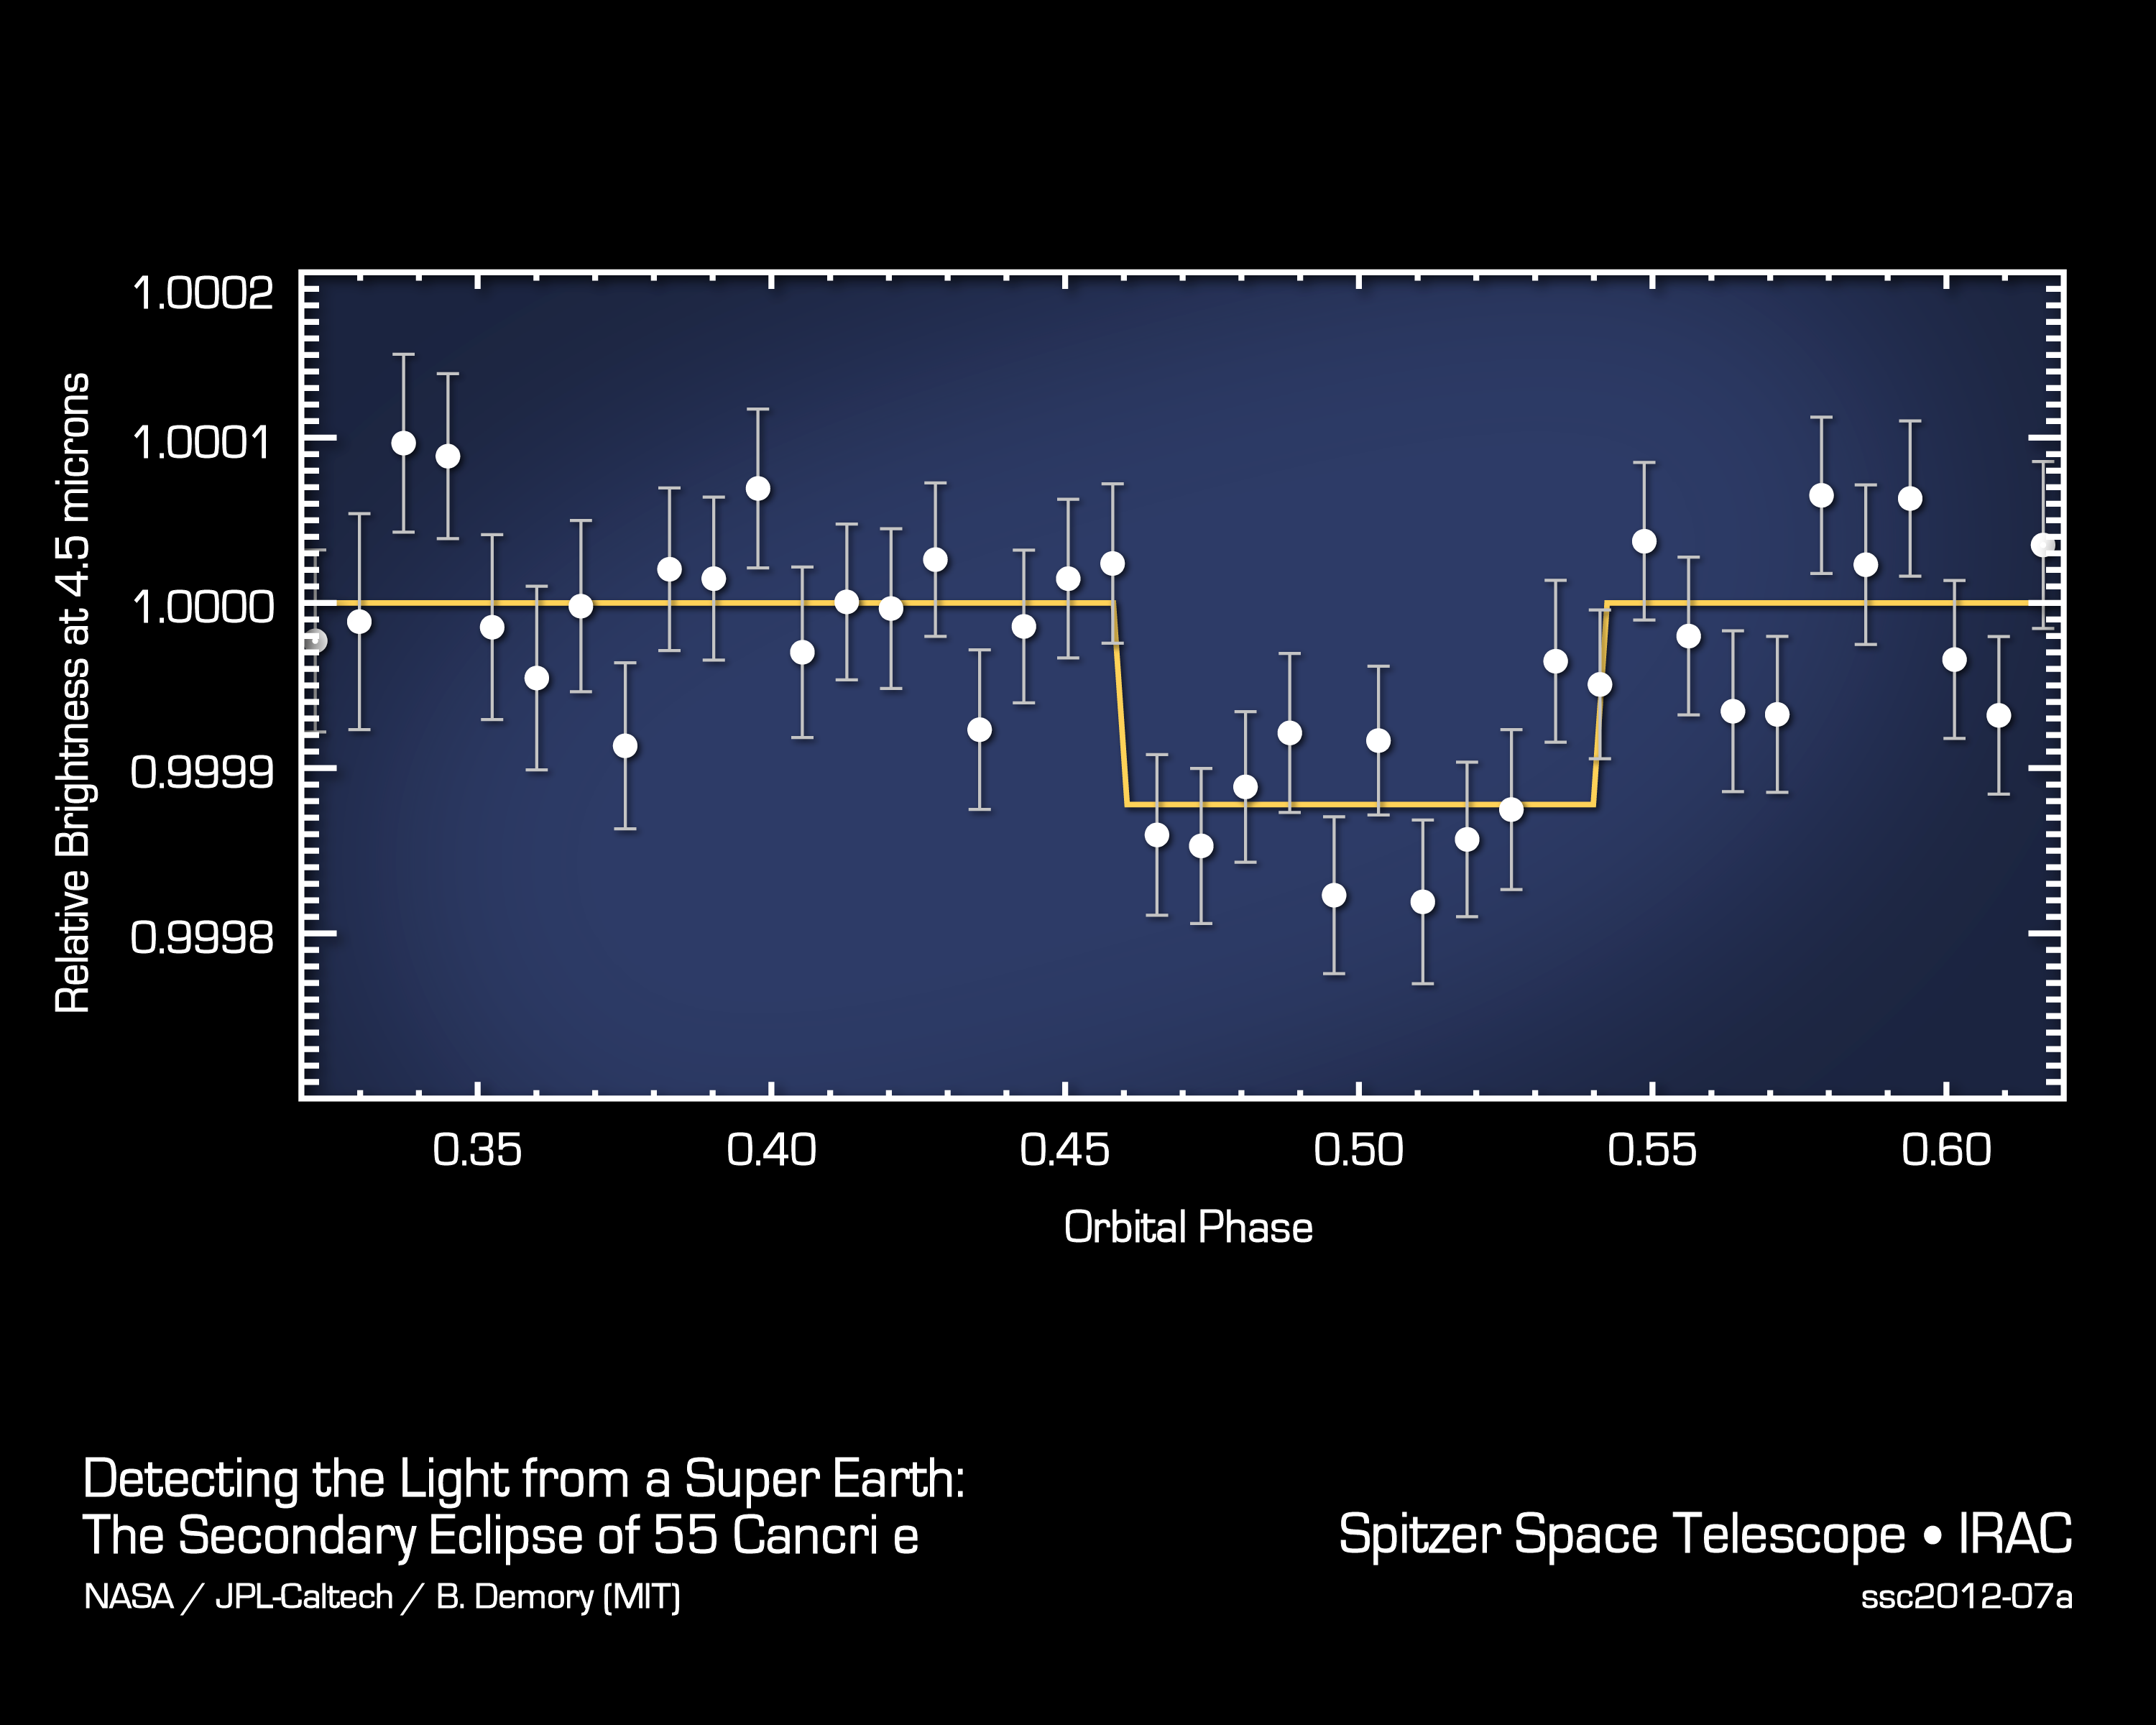

Magician of a Planet Disappears to Reveal Itself

This plot of data from NASA's Spitzer Space Telescope reveals the light from a "super Earth" called 55 Cancri e. The planet is the smallest yet, beyond our solar system, to reveal its direct light. Super Earths are more massive than Earth but lighter than gas giants like Neptune. While this planet is not habitable, the observations are an important milestone toward being able to eventually perform a similar technique on even smaller, potentially Earth-like planets.

The plot shows how the infrared light from the 55 Cancri system, both the star and planet, changed as the planet passed behind its star in what is called an occultation. When the planet disappeared, the total light dropped, and then increased back to normal levels as the planet circled back into view. The drop indicated how much light came directly from the planet itself. This type of information is important for studying the temperatures and compositions of planetary atmospheres beyond our own.

Credit: NASA/JPL-Caltech/MIT